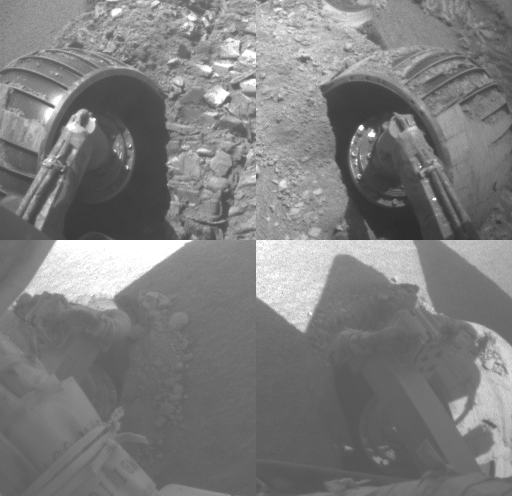

Opportunity Rolls Free Again (Four Wheels)

This animated piece illustrates the recent escape of NASA’s Mars Exploration Rover Opportunity from dangerous, loose material on the vast plains leading to the rover’s next long-term target, “Victoria Crater.”

A series of images from the front and rear hazard-avoidance cameras make up this brief movie chronicling the challenge Opportunity faced to free itself from the ripple dubbed “Jammerbugt.” Each quadrant shows one of the rover’s four corner wheels: left front wheel in upper left, right front wheel in upper right, rear wheels in the lower quadrants. The wheels became partially embedded in the ripple at the end of a drive on Opportunity’s 833rd Martian day, or sol (May 28, 2006). The images in this clip were taken on sols 836 through 841 (May 31 through June 5, 2006).

Scientists and engineers who had been elated at the meters of progress the rover had been making in earlier drives were happy for even centimeters of advance per sol as they maneuvered their explorer through the slippery material of Jammerbugt. The wheels reached solid footing on a rock outcrop on the final sol of this sequence.

The science and engineering teams appropriately chose the ripple’s informal from name the name of a bay on the north coast of Denmark. Jammerbugt, or Jammerbugten, loosely translated, means Bay of Lamentation or Bay of Wailing. The shipping route from the North Sea to the Baltic passes Jammerbugt on its way around the northern tip of Jutland. This has always been an important trade route and many ships still pass by the bay. The prevailing wind directions are typically northwest to southwest with the strongest winds and storms tending to blow from the northwest. A northwesterly wind will blow straight into the Jammerbugt, towards shore. Therefore, in the age of sail, many ships sank there during storms. The shore is sandy, but can have strong waves, so running aground was very dangerous even though there are no rocks.

Fortunately, Opportunity weathered its “Jammerbugt” and is again on its way toward Victoria Crater.

Credit: NASA/JPL-Caltech